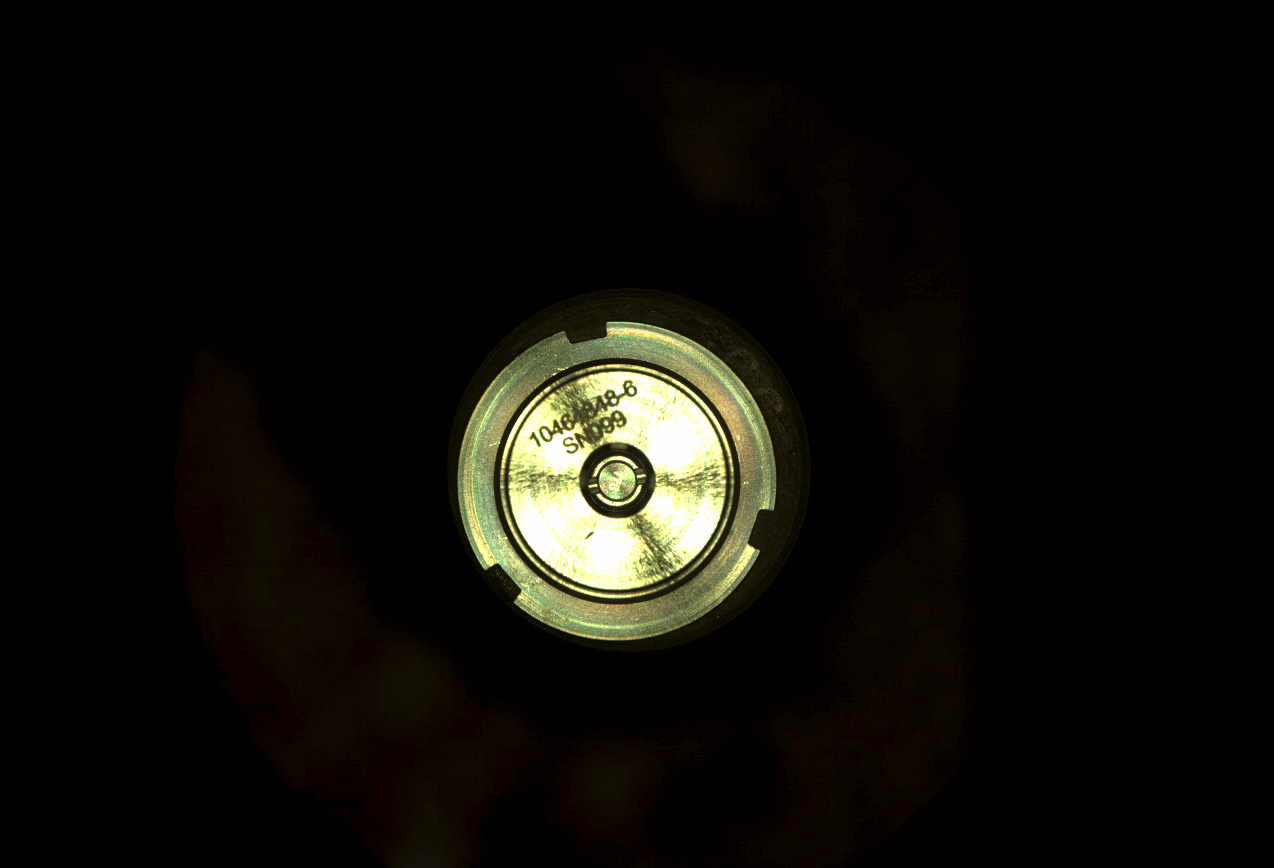

Sealing in Perseverance’s First Sample

The first cored sample of Mars rock acquired by NASA’s Perseverance rover is sealed inside its titanium container tube in this image taken by rover’s Sampling and Caching System Camera (known as CacheCam). The image was taken on Sept. 6, 2021 (the 194th sol, or Martian day, of the mission), after the seal was attached and hermetically fixed in place onto the tube. The seal’s item and serial numbers can be seen near the center of the disk.

An additional set of images shows the tube before and after sealing. Perseverance engineers designed a visual check to confirm the hermetic seal. The distance between the two rings outside the item and serial numbers increases.

A key objective for Perseverance’s mission on Mars is astrobiology, including the search for signs of ancient microbial life. The rover will characterize the planet’s geology and past climate, pave the way for human exploration of the Red Planet, and be the first mission to collect and cache Martian rock and regolith (broken rock and dust).

Subsequent NASA missions, in cooperation with ESA (European Space Agency), would send spacecraft to Mars to collect these sealed samples from the surface and return them to Earth for in-depth analysis.

The Mars 2020 Perseverance mission is part of NASA’s Moon to Mars exploration approach, which includes Artemis missions to the Moon that will help prepare for human exploration of the Red Planet.

NASA’s Jet Propulsion Laboratory in Southern California built and manages operations of the Mars 2020 Perseverance rover for NASA.

Credit: NASA/JPL-Caltech